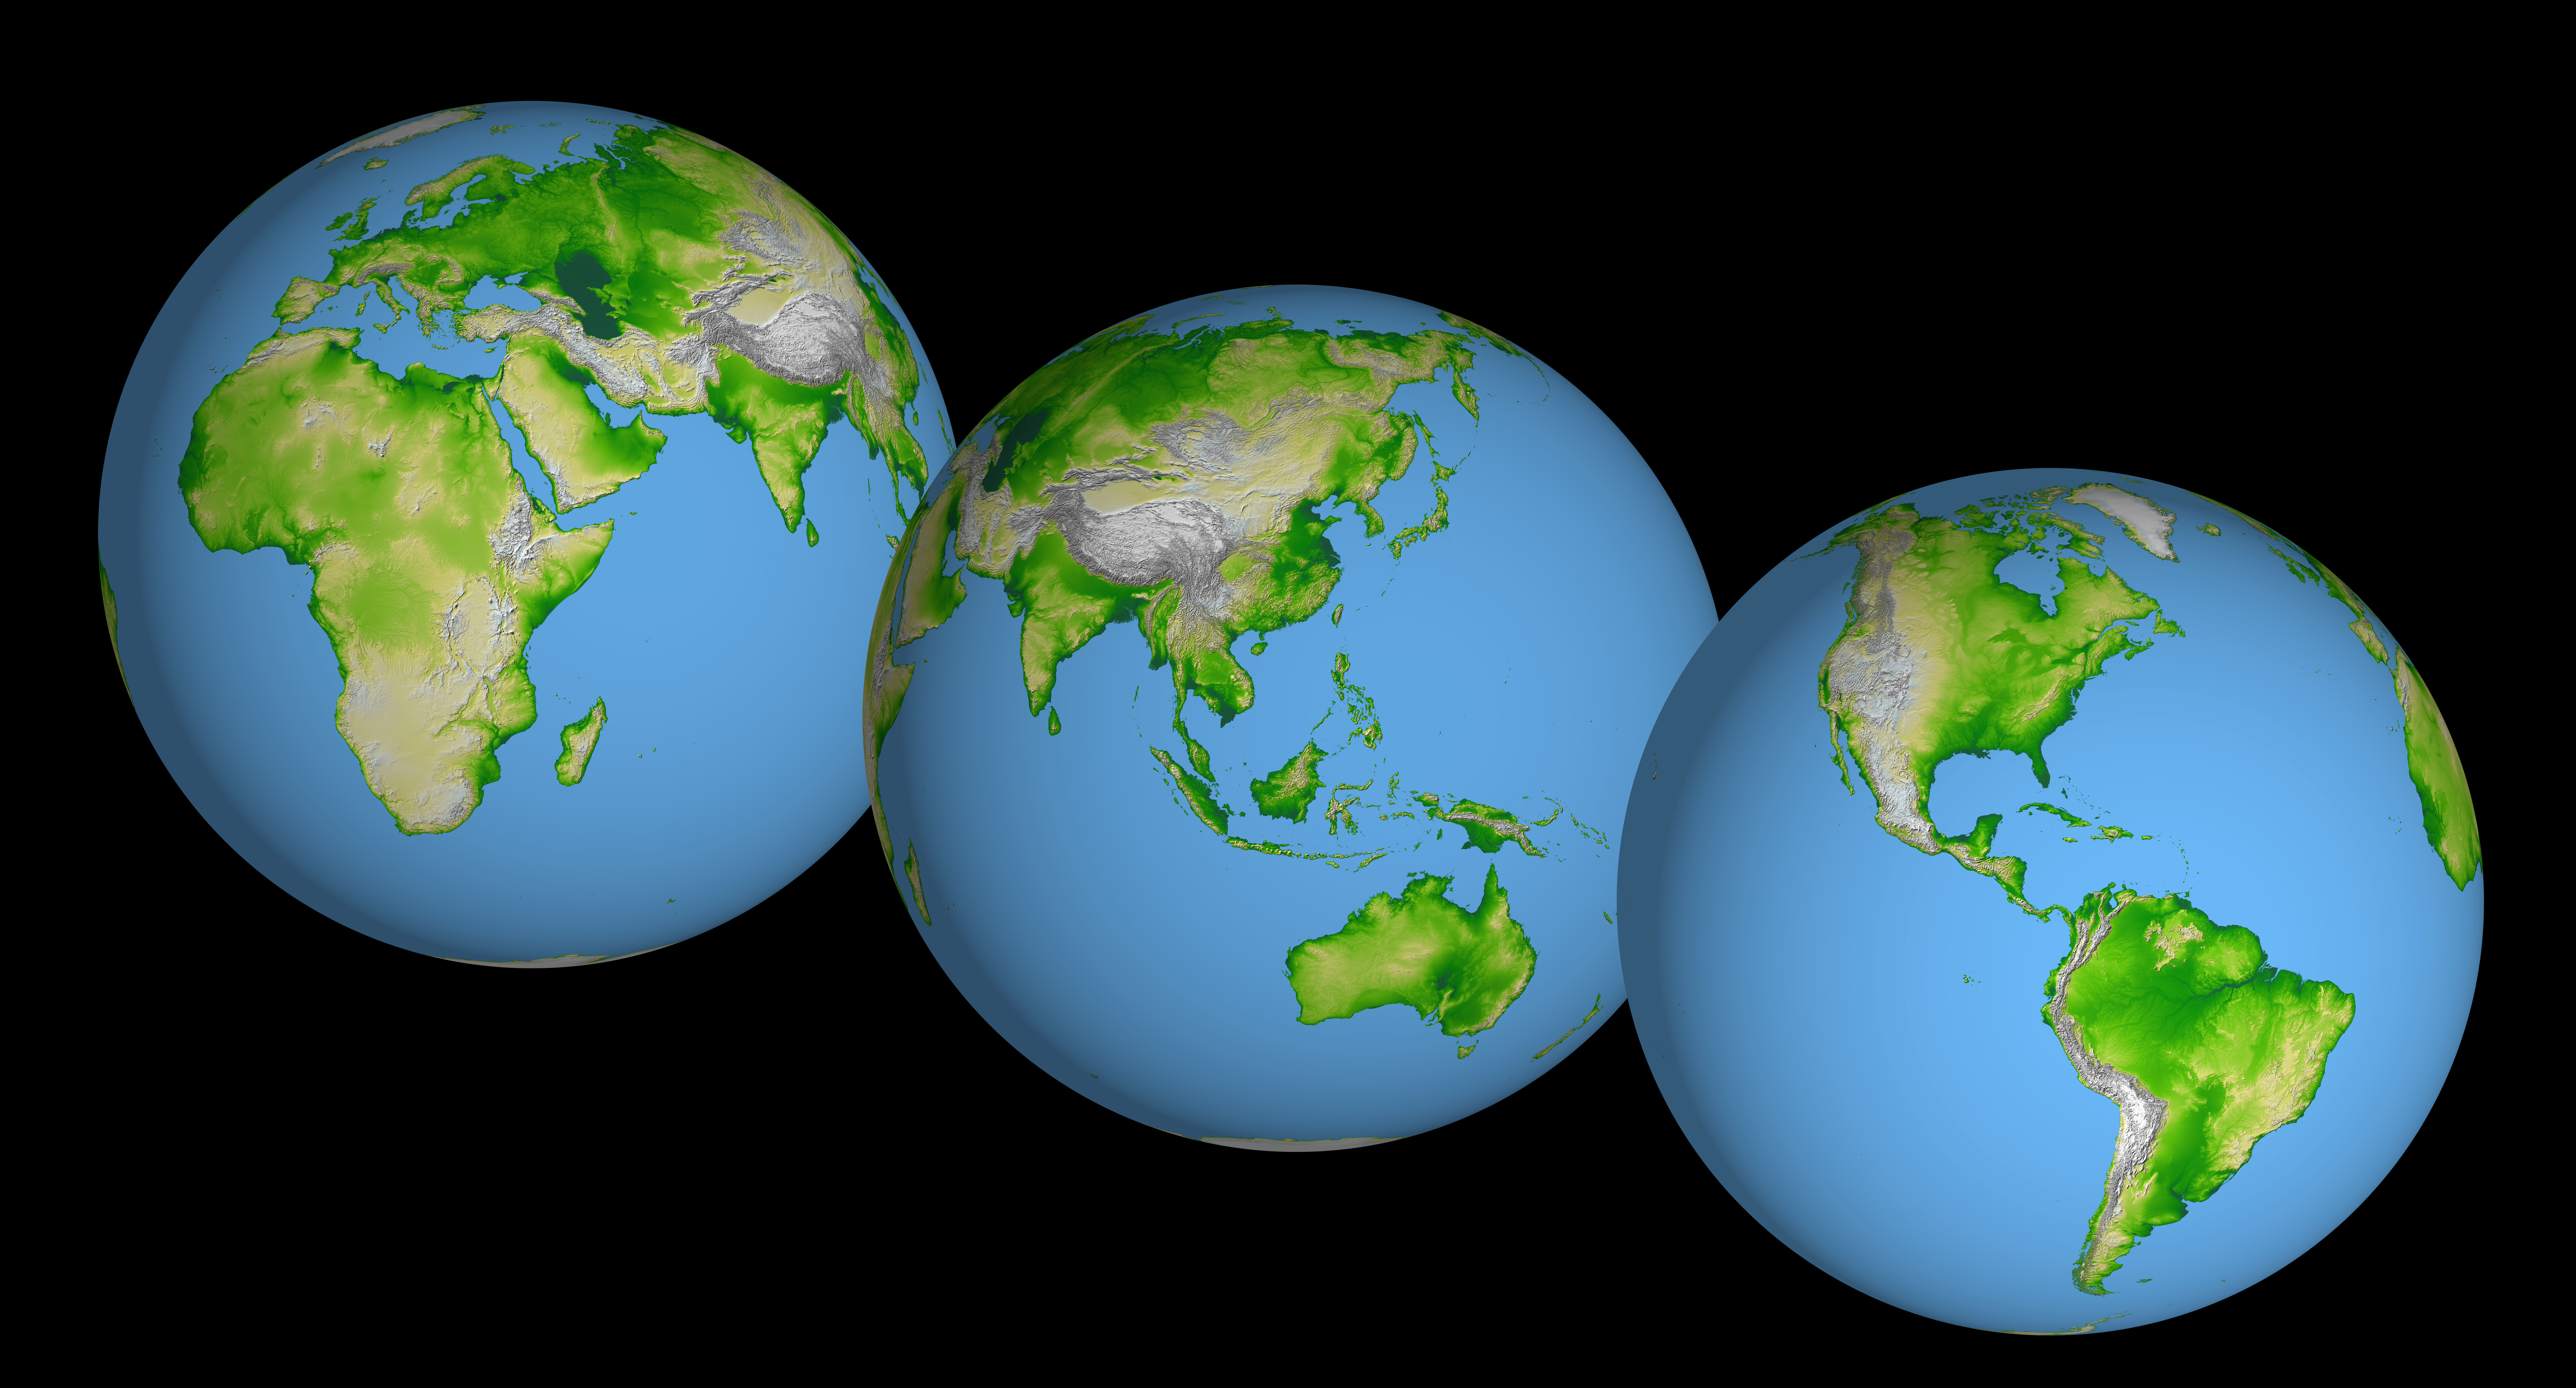

World Globes, Shaded Relief and Colored Height

These images of the world were generated with data from the Shuttle Radar Topography Mission (SRTM). The SRTM Project has recently released a new global data set called SRTM30, where the original one arcsecond of latitude and longitude resolution (about 30 meters, or 98 feet, at the equator) was reduced to 30 arcseconds (about 928 meters, or 1496 feet.) These images were created from that data set and show the Earth as it would be viewed from a point in space centered over the Americas, Africa and the western Pacific.

Two visualization methods were combined to produce the image: shading and color coding of topographic height. The shade image was derived by computing topographic slope in the northwest-southeast direction, so that northwest slopes appear bright and southeast slopes appear dark. Color coding is directly related to topographic height, with green at the lower elevations, rising through yellow and tan, to white at the highest elevations.

Elevation data used in this image were acquired by the Shuttle Radar Topography Mission aboard the Space Shuttle Endeavour, launched on Feb. 11, 2000. SRTM used the same radar instrument that comprised the Spaceborne Imaging Radar-C/X-Band Synthetic Aperture Radar (SIR-C/X-SAR) that flew twice on the Space Shuttle Endeavour in 1994. SRTM was designed to collect 3-D measurements of the Earth’s surface. To collect the 3-D data, engineers added a 60-meter (approximately 200-foot) mast, installed additional C-band and X-band antennas, and improved tracking and navigation devices. The mission is a cooperative project between NASA, the National Imagery and Mapping Agency (NIMA) of the U.S. Department of Defense and the German and Italian space agencies. It is managed by NASA’s Jet Propulsion Laboratory, Pasadena, Calif., for NASA’s Earth Science Enterprise,Washington, D.C.

Orientation: North toward the top
Image Data: shaded and colored SRTM elevation model
Original Data Resolution: SRTM 1 arcsecond (about 30 meters or 98 feet)
Date Acquired: February 2000

Credit: NASA/JPL/NIMA